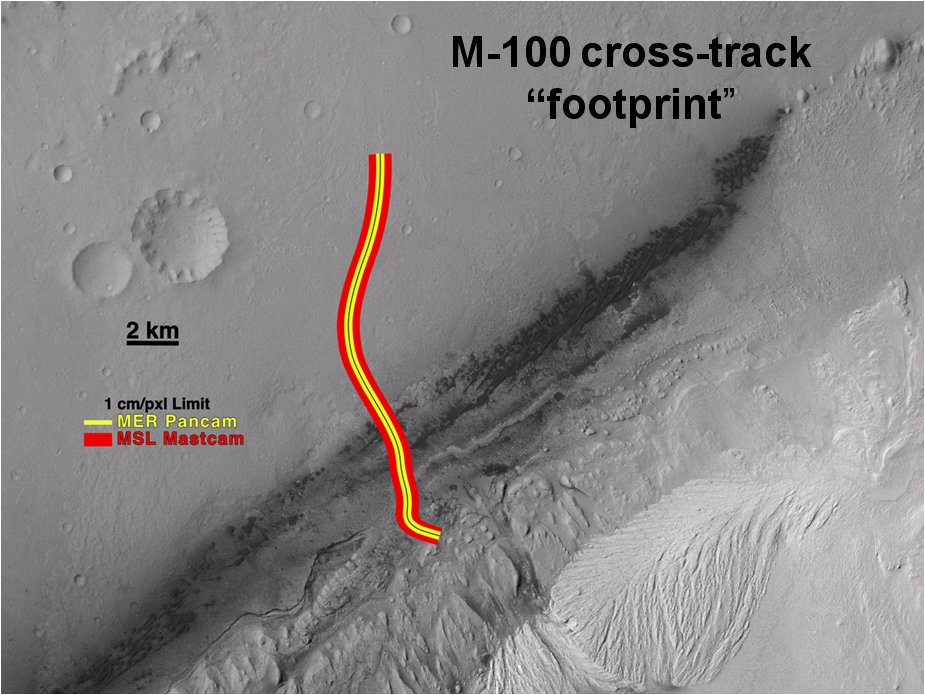

Studying a Wider Swath

A section of the Mars Science Laboratory’s Gale Crater landing site is shown, with a representative path from the landing location toward the layered mound to the south. The yellow line represents the area that could have been imaged along the path at the resolution of the Mars Exploration Rover Panorama Camera (Pancam). The red lines shows the distance to which the Mars Science Laboratory’s 100-millimeter Mast Camera (Mastcam-100) can see the same resolution.

Using a criteria of resolution meaning three times the per-pixel scale, Pancam has a resolution of about 1.2 inches (3 centimeters) at a distance of about 38.25 yards (35 meters). Mastcam-100 has that resolution at about 147 yards (135 meters). Thus, the Mastcam can cover an area twice that (294 yards, or 270 meters) in the direction across the traverse path. This capability can be used to look for targets that might require the rover’s path to divert.

Malin Space Science Systems, San Diego, built MastCam and two other cameras on Curiosity. NASA’s Jet Propulsion Laboratory, a division of the California Institute of Technology in Pasadena, manages the Mars Science Laboratory Project for the NASA Science Mission Directorate, Washington.

Credit: NASA/JPL-Caltech/MSSS